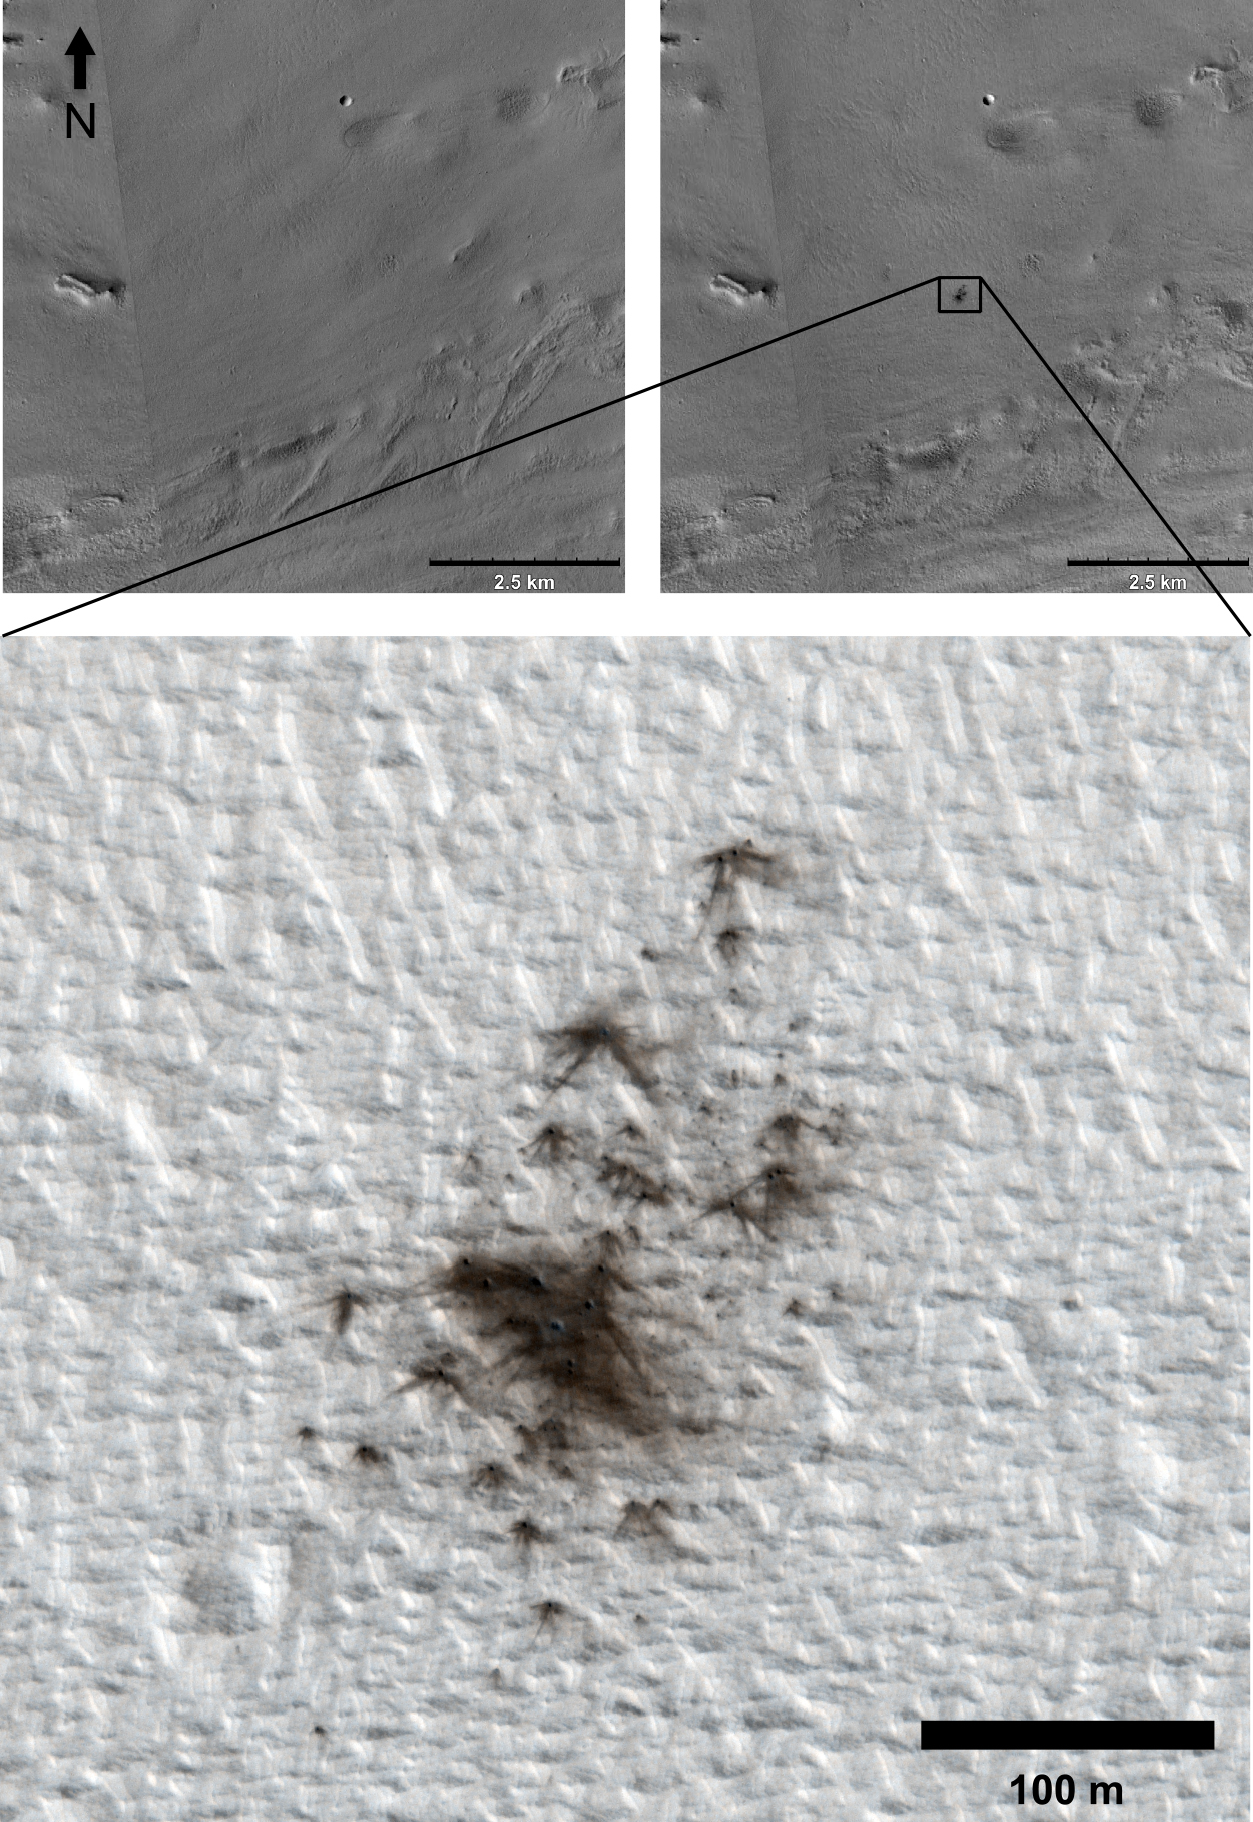

Fresh Cluster of Impact Craters on Mars

This set of images from cameras on NASA’s Mars Reconnaissance Orbiter documents the appearance of a new cluster of impact craters on Mars. The orbiter has imaged at least 248 fresh craters, or crater clusters, on Mars.

The two upper images are from the orbiter’s Context Camera (CTX). The upper-right image, taken on May 24, 2011, shows a dark patch at the center that is not present in the upper-left image, taken Aug. 15, 2010. The scale bar on each of these two images is 2.5 kilometers (1.6 miles). The location on Mars is 4.472 degrees north latitude, 246.893 degrees east longitude. Due to the dust blanketing the ground in this region, impacts produce a dark-looking blast zone where the dust is disturbed.

Researchers investigated the new dark spot with the orbiter’s High Resolution Imaging Science Experiment (HiRISE) camera, obtaining the lower image showing a cluster of small, fresh craters. The scale bar on this image is 100 meters (328 feet).

This set of images is from in a paper in the journal Icarus in which researchers report an estimated crater-forming rate of about 200 impacts per year on Mars producing craters at least 12.8 feet (3.9 meters) in diameter. More than half of the impacts in this size range result in clusters rather than single craters. Small asteroids and fragments of comets that would be too small to get through Earth’s atmosphere can excavate craters on Mars because Mars has much less atmosphere than Earth.

Malin Space Science Systems, San Diego, built and operates CTX. The University of Arizona Lunar and Planetary Laboratory operates HiRISE, which was built by Ball Aerospace & Technologies Corp., Boulder, Colo. NASA’s Jet Propulsion Laboratory, a division of the California Institute of Technology in Pasadena, manages the Mars Reconnaissance Orbiter for NASA’s Science Mission Directorate in Washington. Lockheed Martin Space Systems, Denver, built the orbiter.

Credit: NASA/JPL-Caltech/MSSS/Univ. of Arizona